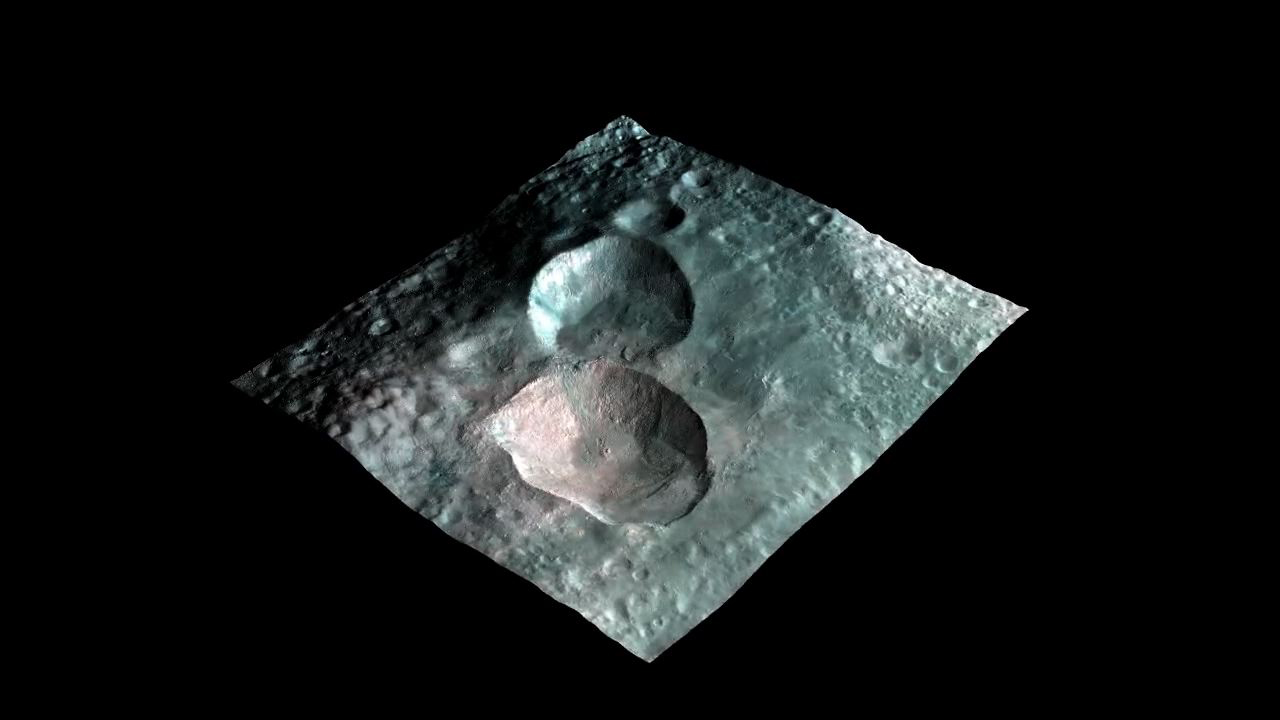

Views of the Snowman

This movie from NASA’s Dawn mission shows a 3-D rendering of the craters that make up the “snowman” feature on the giant asteroid Vesta. From left to right in the initial frame, the craters are named Marcia (36 miles or 58 kilometers across), Calpurnia (31 miles or 50 kilometers across) and Minucia (14 miles or 22 kilometers across).

The images are color enhanced with visible and infrared data from Dawn’s framing camera and wrapped on a topographical model of Vesta. In this color scheme, red was assigned the 0.75 micron wavelength filter; green was assigned the 0.92 micron wavelength; blue was assigned the 0.98 micron wavelength. Areas in red indicate fresh material excavated from depth. The topographic model of Vesta used here is an ellipsoid that fits the body’s average shape.

The images were obtained during Dawn’s high-altitude mapping orbit, which averaged about 420 miles (680 kilometers) in altitude and took place from Sept. 30 to Nov. 2, 2011. The resolution during that orbit was about 200 feet (60 meters) per pixel.

The Dawn mission to Vesta and Ceres is managed by NASA’s Jet Propulsion Laboratory, a division of the California Institute of Technology in Pasadena, for NASA’s Science Mission Directorate, Washington. UCLA is responsible for overall Dawn mission science. The Dawn framing cameras were developed and built under the leadership of the Max Planck Institute for Solar System Research, Katlenburg-Lindau, Germany, with significant contributions by DLR German Aerospace Center, Institute of Planetary Research, Berlin, and in coordination with the Institute of Computer and Communication Network Engineering, Braunschweig. The framing camera project is funded by the Max Planck Society, DLR and NASA/JPL.

Credit: NASA/JPL-Caltech/UCLA/MPS/DLR/IDA/PSI